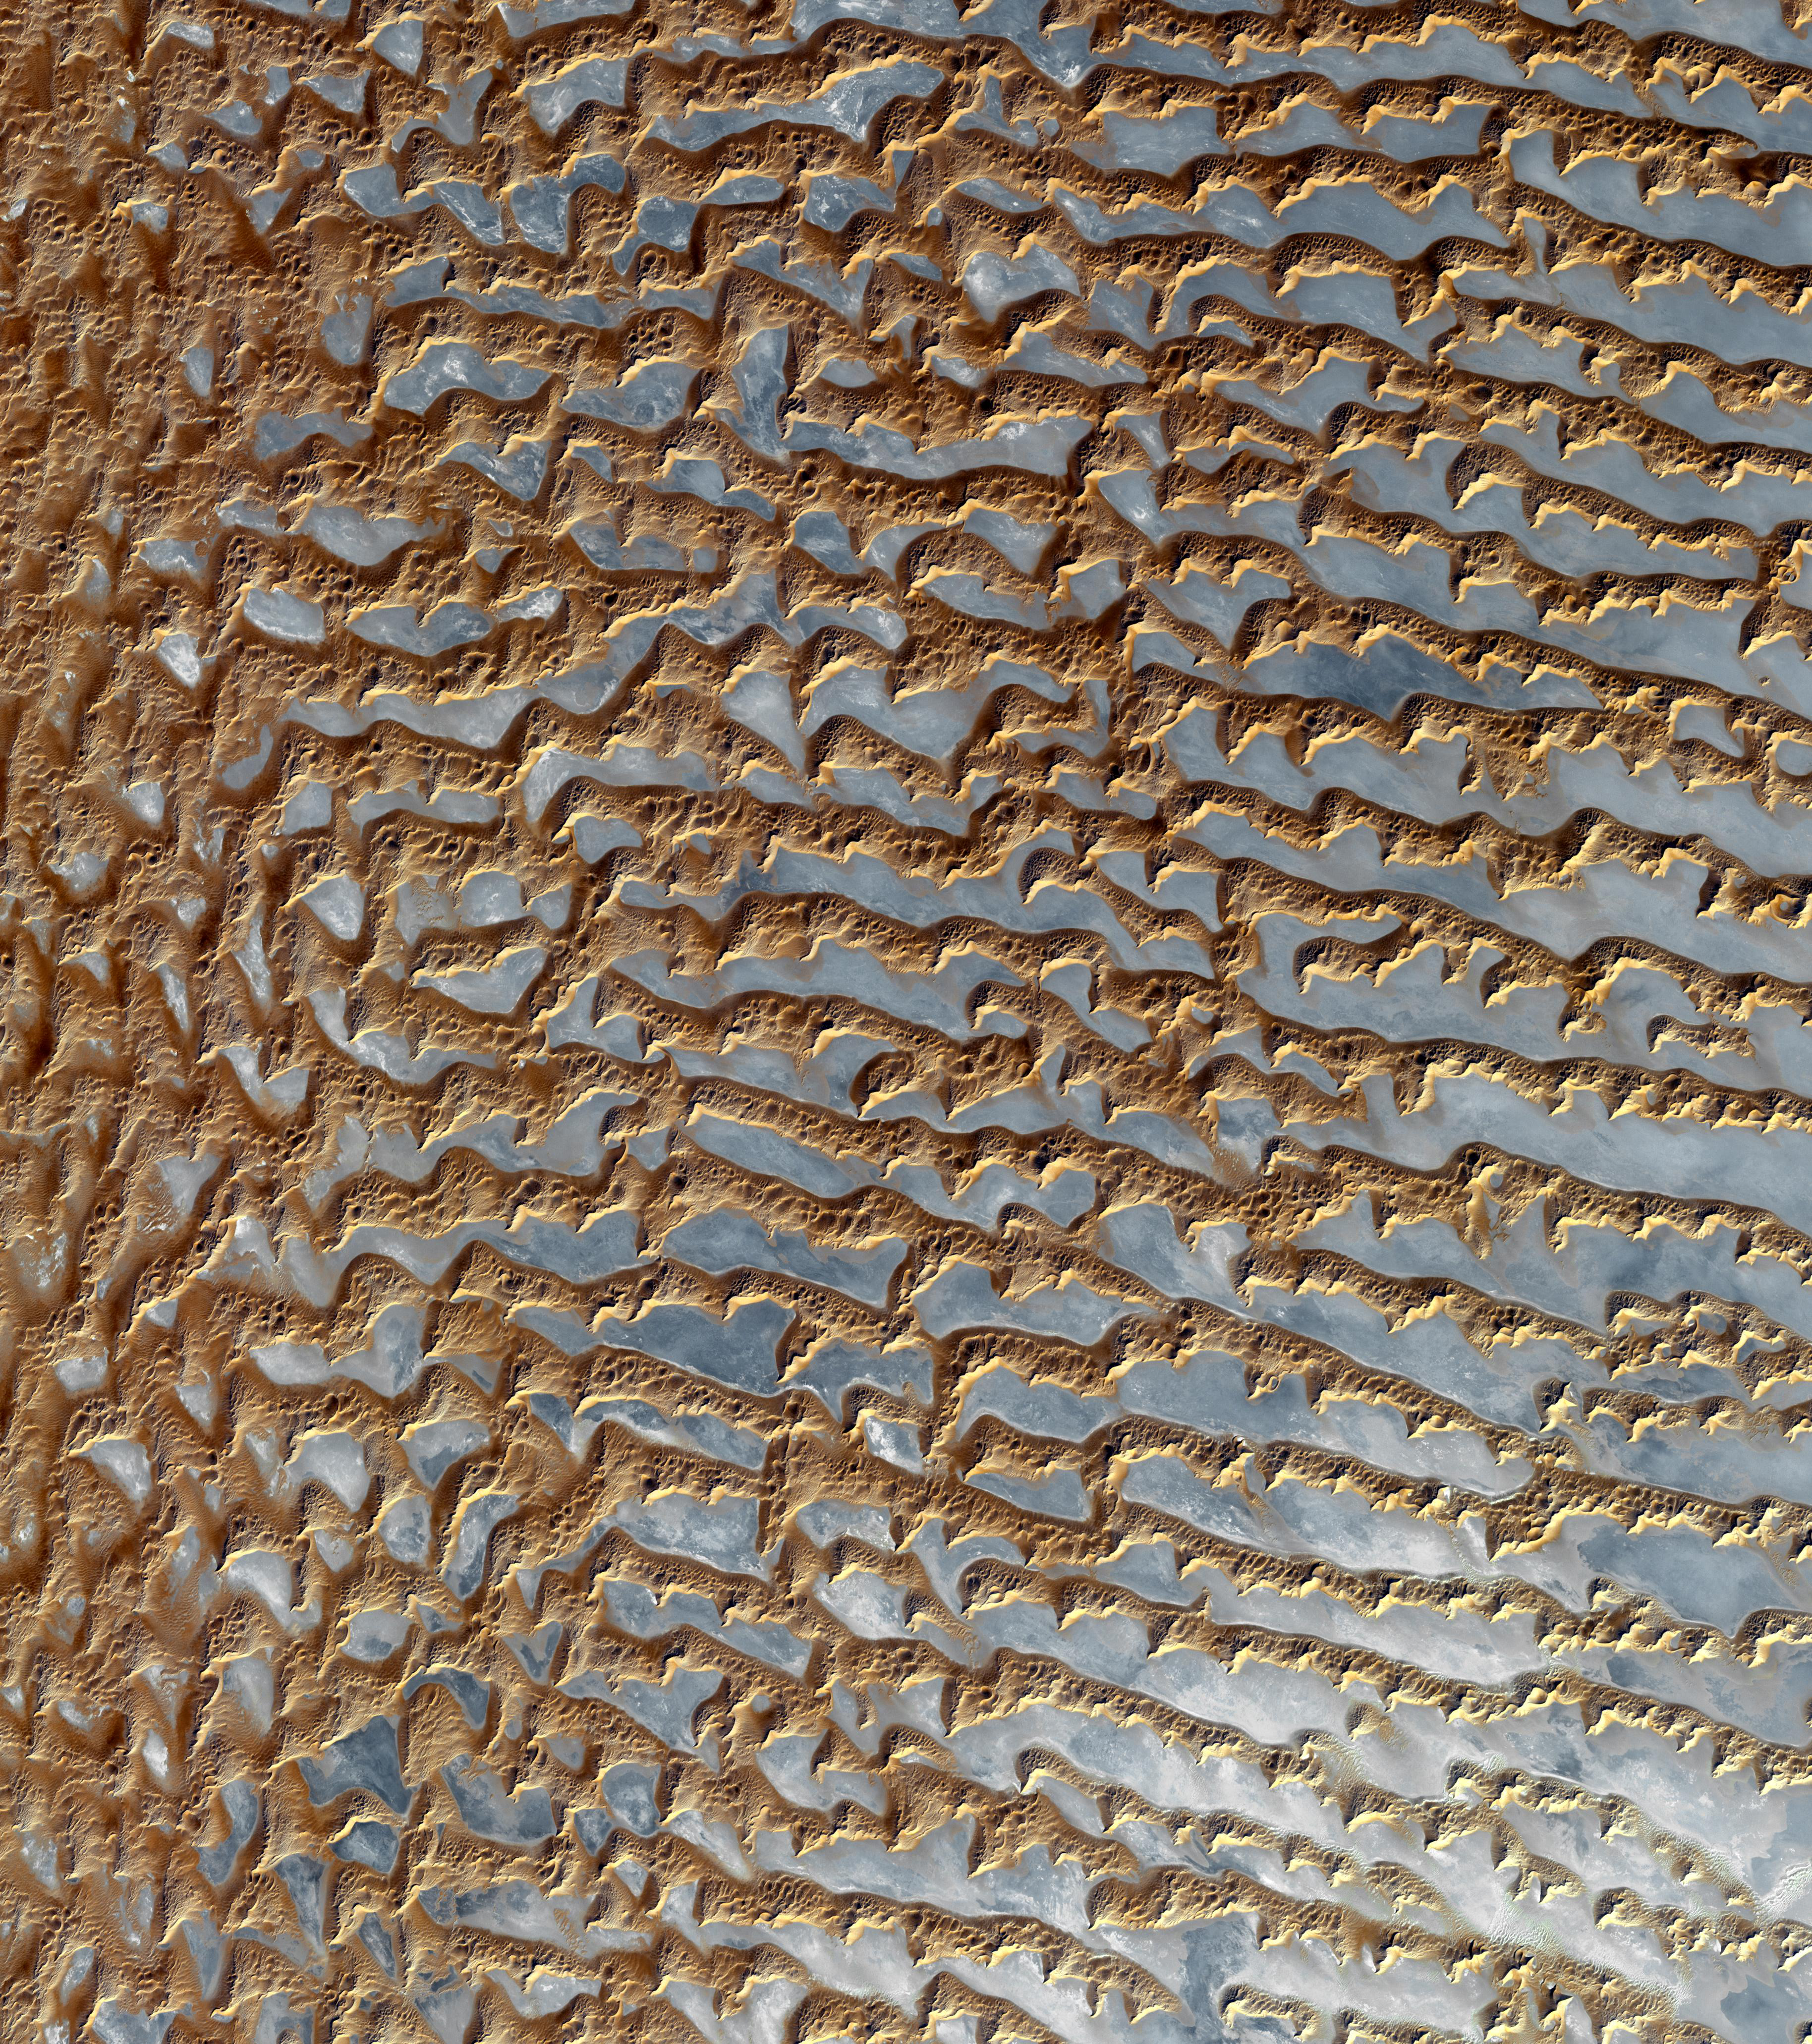

Rub’ al Khali, Arabia

The Rub’ al Khali is one of the largest sand deserts in the world, encompassing most of the southern third of the Arabian Peninsula. It includes parts of Oman, United Arab Emirates, and Yemen. The desert covers 650,000 square kilometers, more than the area of France. Largely unexplored until recently, the desert is 1000 km long and 500 km wide. The first documented journeys made by Westerners were those of Bertram Thomas in 1931 and St. John Philby in 1932. With daytime temperatures reaching 55 degrees Celsius, and dunes taller than 330 meters, the desert may be one of the most forbidding places on Earth.

The image was acquired December 2, 2005, covers an area of 54.8 x 61.9 km, and is located near 20.7 degrees north latitude, 53.6 degrees east longitude.

The U.S. science team is located at NASA’s Jet Propulsion Laboratory, Pasadena, Calif. The Terra mission is part of NASA’s Science Mission Directorate.

Credit: NASA/GSFC/METI/ERSDAC/JAROS, and U.S./Japan ASTER Science Team